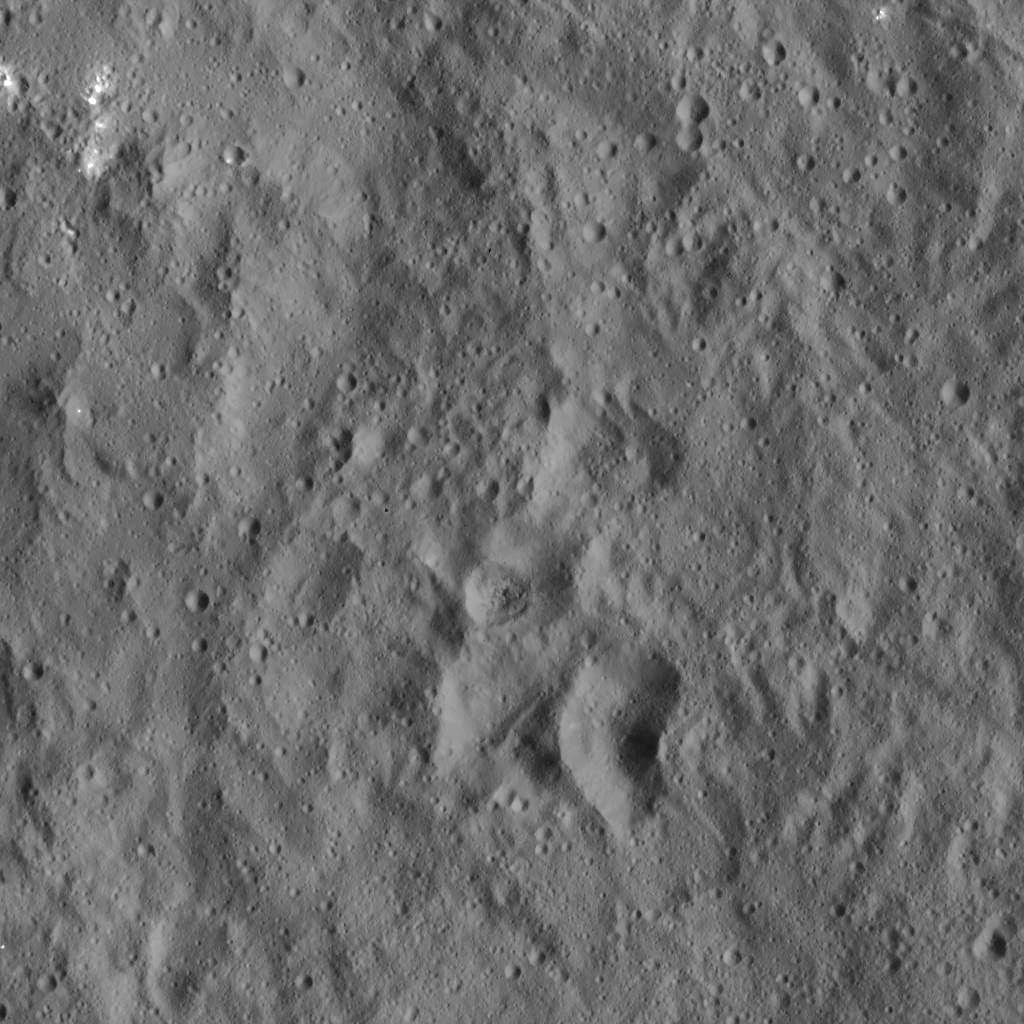

Dawn LAMO Image 8

Flecks of bright material can be seen in this image of Ceres, taken by NASA’s Dawn spacecraft. The view is centered at approximately 13.7 degrees north latitude, 144 degrees east longitude.

Dawn took this image on Dec. 19, 2015, from its low-altitude mapping orbit (LAMO), at an approximate altitude of 240 miles (385 kilometers) above Ceres. The image resolution is 120 feet (35 meters) per pixel.

Dawn’s mission is managed by JPL for NASA’s Science Mission Directorate in Washington. Dawn is a project of the directorate’s Discovery Program, managed by NASA’s Marshall Space Flight Center in Huntsville, Alabama. UCLA is responsible for overall Dawn mission science. Orbital ATK, Inc., in Dulles, Virginia, designed and built the spacecraft. The German Aerospace Center, the Max Planck Institute for Solar System Research, the Italian Space Agency and the Italian National Astrophysical Institute are international partners on the mission team.

Credit: NASA/JPL-Caltech/UCLA/MPS/DLR/IDA